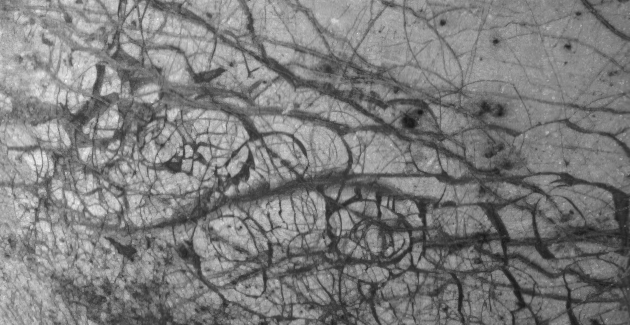

Europa Ice Floes

Jupiter’s moon Europa, as seen in this image taken June 27, 1996 by NASA’s Galileo spacecraft, displays features in some areas resembling ice floes seen in Earth’s polar seas. Europa, about the size of Earth’s moon, has an icy crust that has been severely fractured, as indicated by the dark linear, curved, and wedged-shaped bands seen here. These fractures have broken the crust into plates as large as 30 kilometers (18.5 miles) across. Areas between the plates are filled with material that was probably icy slush contaminated with rocky debris. Some individual plates were separated and rotated into new positions. Europa’s density indicates that it has a shell of water ice thicker than 100 kilometers (about 60 miles), parts of which could be liquid. Currently, water ice could extend from the surface down to the rocky interior, but the features seen in this image suggest that motion of the disrupted icy plates was lubricated by soft ice or liquid water below the surface at the time of disruption. This image covers part of the equatorial zone of Europa and was taken from a distance of 156,000 kilometers (about 96,300 miles) by the Solid-state Imaging Subsystem on the Galileo spacecraft. North is to the right and the sun is nearly directly overhead. The area shown is about 510 by 989 kilometers (310-by-600 miles), and the smallest visible feature is about 1.6 kilometers (1 mile) across.

The Jet Propulsion Laboratory manages the Galileo mission for NASA’s Office of Space Science, Washington, DC.

Credit: NASA/JPL